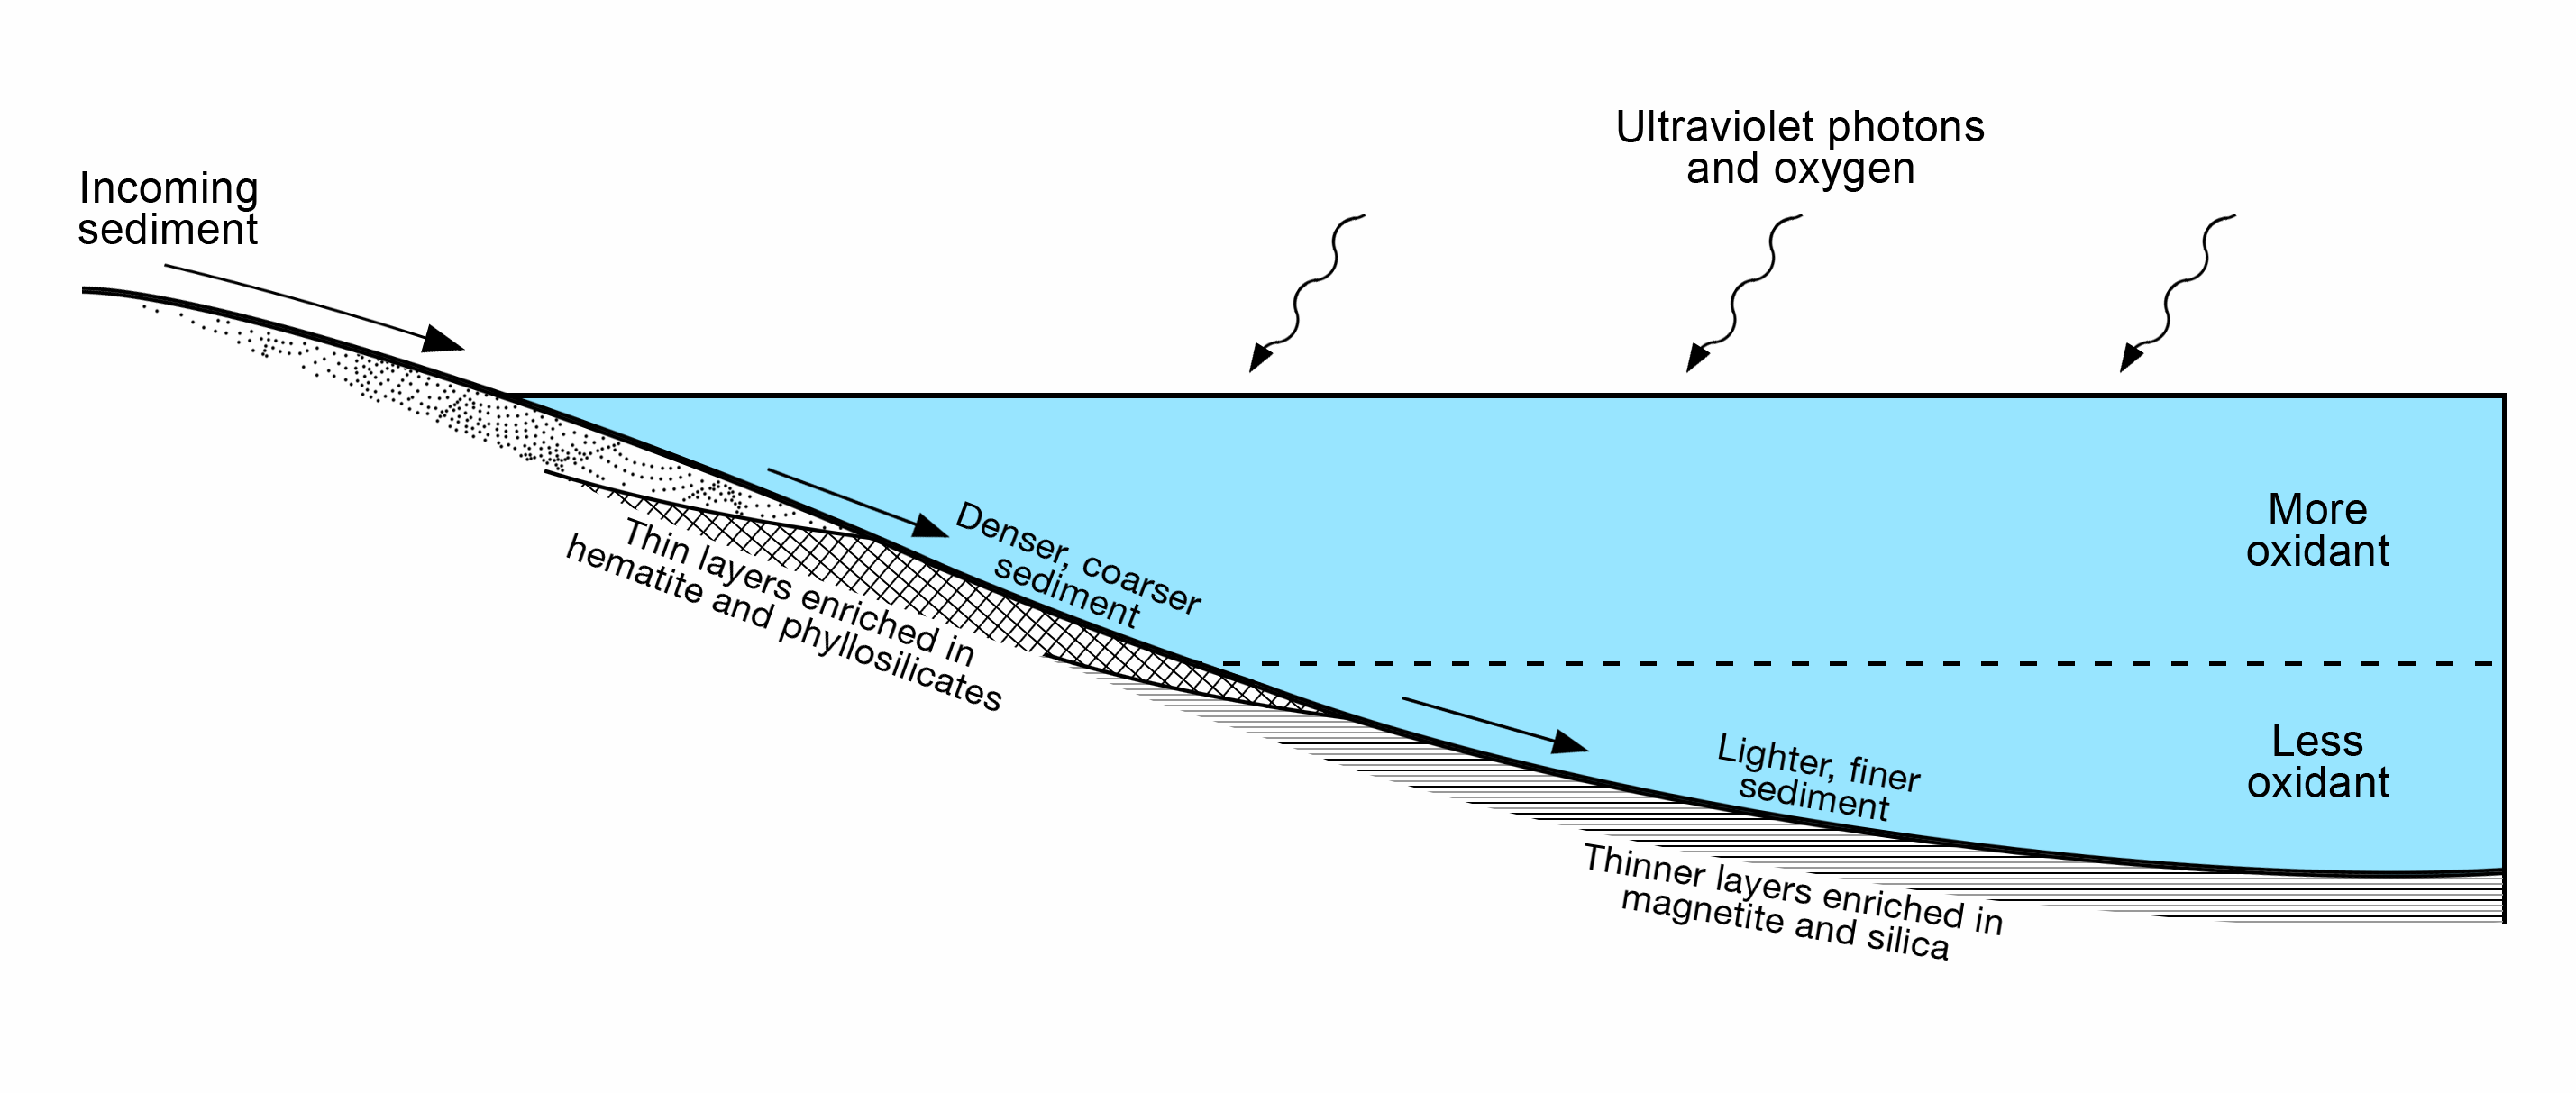

Diagram of Lake Stratification on Mars

This diagram presents some of the processes and clues related to a long-ago lake on Mars that became stratified, with the shallow water richer in oxidants than deeper water was.

The sedimentary rocks deposited within a lake in Mars’ Gale Crater more than three billion years ago differ from each other in a pattern that matches what is seen in lakes on Earth. As sediment-bearing water flows into a lake, bedding thickness and particle size progressively decrease as sediment is deposited in deeper and deeper water as seen in examples of thick beds (PIA19074) from shallowest water, thin beds (PIA19075) from deeper water and even thinner beds (PIA19828) from deepest water.

At sites on lower Mount Sharp, inside the crater, measurements of chemical and mineral composition by NASA’s Curiosity Mars rover reveal a clear correspondence between the physical characteristics of sedimentary rock from different parts of the lake and how strongly oxidized the sediments were. Rocks with textures indicating that the sediments were deposited near the edge of a lake have more strongly oxidized composition than rocks with textures indicating sedimentation in deep water. For example, the iron mineral hematite is more oxidized than the iron mineral magnetite.

An explanation for why such chemical stratification occurs in a lake is that the water closer to the surface is more exposed to oxidizing effects of oxygen in the atmosphere and ultraviolet light.

On Earth, a stratified lake with a distinct boundary between oxidant-rich shallows and oxidant-poor depths provides a diversity of environments suited to different types of microbes. If Mars has ever hosted microbial live, the stratified lake at Gale Crater may have similarly provided a range of different habitats for life.

NASA’s Jet Propulsion Laboratory, a division of the California Institute of Technology, Pasadena, manages the Mars Science Laboratory Project for NASA’s Science Mission Directorate, Washington. JPL designed and built the project’s Curiosity rover. Malin Space Science Systems, San Diego, built and operates the rover’s Mastcam.

Credit: NASA/JPL-Caltech/Stony Brook University